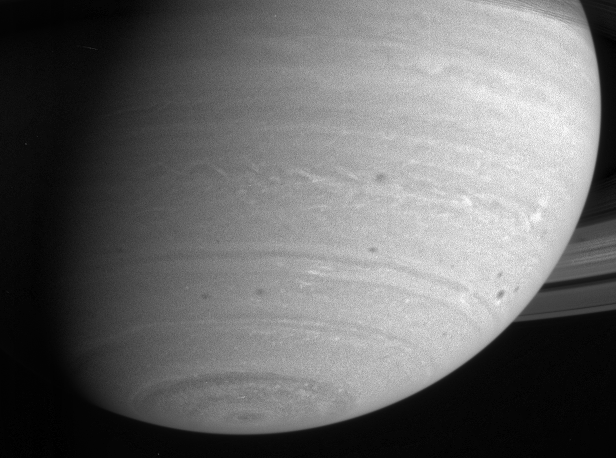

Storms and Feathery Clouds

Saturn’s southern hemisphere shows dark spots and wisps of high clouds in this image. Note the boomerang shape of the patterns in the mid-latitude bands. The image was taken with the Cassini narrow angle camera in the near infrared on May 8, 2004, from a distance of 28.1million kilometers (17.5 million miles). Image scale is 168 kilometers (104 miles) per pixel. The image has been enhanced to aid visibility.

The Cassini-Huygens mission is a cooperative project of NASA, the European Space Agency and the Italian Space Agency. The Jet Propulsion Laboratory, a division of the California Institute of Technology in Pasadena, manages the Cassini-Huygens mission for NASA’s Office of Space Science, Washington, D.C. The Cassini orbiter and its two onboard cameras, were designed, developed and assembled at JPL. The imaging team is based at the Space Science Institute, Boulder, Colo.

Credit: NASA/JPL/Space Science Institute